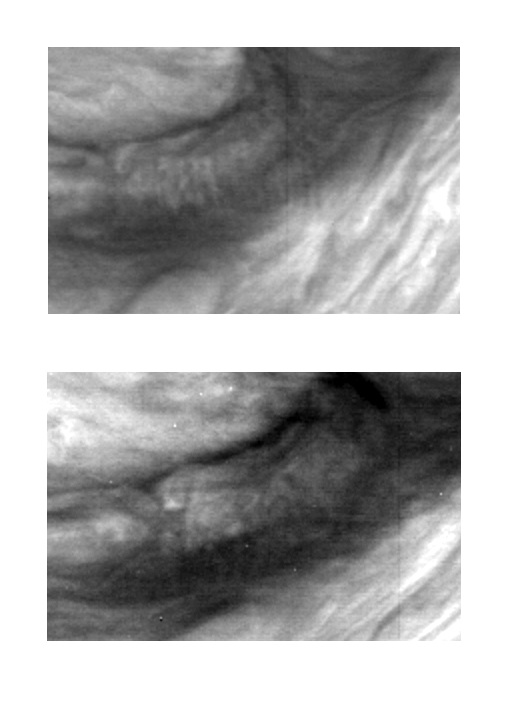

Mesoscale Waves in Jupiter’s Atmosphere

These two images of Jupiter’s atmosphere were taken with the violet filter of the Solid State Imaging (CCD) system aboard NASA’s Galileo spacecraft. The images were obtained on June 26, 1996; the lower image was taken approximately one rotation (9 hours) later than the upper image.

Mesoscale waves can be seen in the center of the upper image. They appear as a series of about 15 nearly vertical stripes; the wave crests are aligned north-south. The wave packet is about 300 kilometers in length and is aligned east-west. In the lower image there is no indication of the waves, though the clouds appear to have been disturbed. Such waves were seen also in images obtained by NASA’s Voyager spacecraft in 1979, though lower spatial and time resolution made tracking of features such as these nearly impossible.

Mesoscale waves occur when the wind shear is strong in an atmospheric layer that is sandwiched vertically between zones of stable stratification. The orientation of the wave crests is perpendicular to the shear. Thus, a wave observation gives information about how the wind direction changes with height in the atmosphere.

North is at the top of these images which are centered at approximately 15 South latitude and 307 West longitude. In the upper image, each picture element (pixel) subtends a square of about 36 kilometers on a side, and the spacecraft was at a range of more than 1.7 million kilometers from Jupiter. In the lower image, each pixel subtends a square of about 30 kilometers on a side, and the spacecraft was at a range of more than 1.4 million kilometers from Jupiter.

The Jet Propulsion Laboratory, Pasadena, CA manages the mission for NASA’s Office of Space Science, Washington, DC.

Credit: NASA/JPL/Cornell University